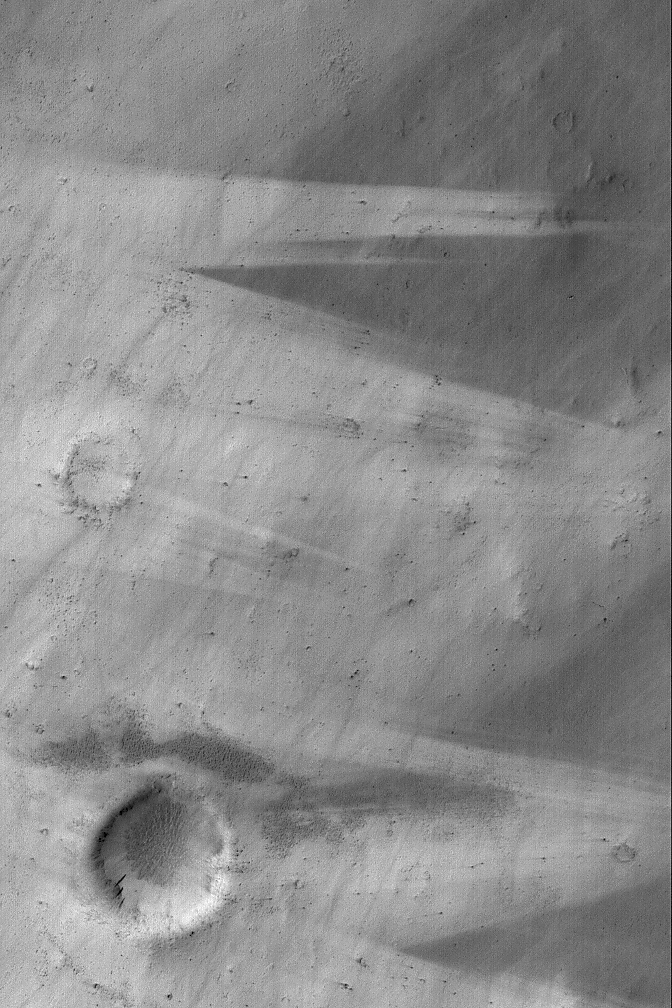

Wind Streaks Near Schiaparelli

15 September 2004
Mars is a desert world. Today, wind is the most powerful agent of change. This Mars Global Surveyor (MGS) Mars Orbiter Camera (MOC) image shows streak patterns made by wind as it distributed and re-distributed dark sediment across a light-toned substrate. This image is located west of Schiaparelli Crater near 1.0°S, 347.6°W, and covers an area approximately 3 km (1.9 mi) across. The scene is illuminated by sunlight from the left/upper left.

Credit: NASA/JPL/Malin Space Science Systems